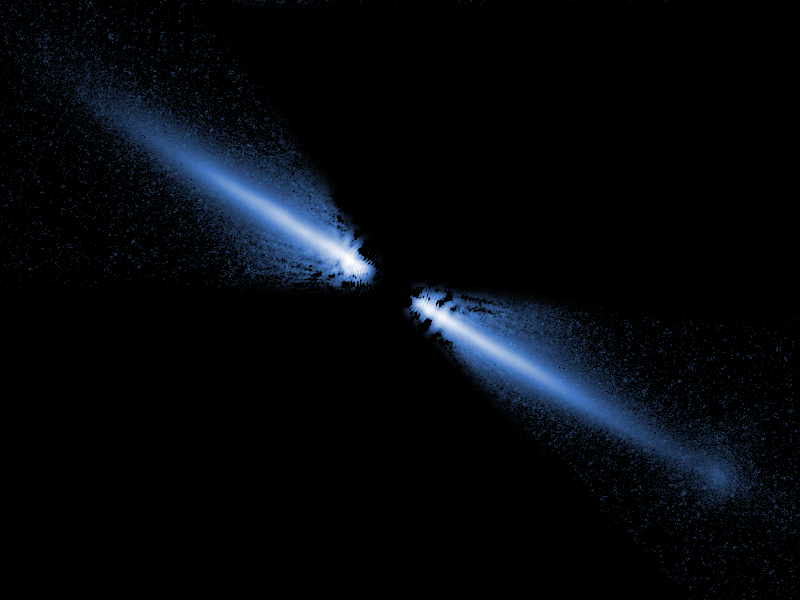

Debris Disks Around Red Dwarf AU Microscopii

A visible-light image of a debris disk around the red dwarf star AU Microscopii. Planets may be forming, or might already exist, within it. The disk glows in starlight reflected by tiny grains of dust created by the collisions of asteroids and comets. Because it is composed of the pulverized remnants of these objects, it is called a "debris disk." More than 40 billion miles across, it appears like a spindle of light because we view it nearly edge on (like looking at a dinner plate along its side). The star is about 12 million years old and is only 32 light-years from Earth. This makes its disk the closest yet seen in reflected starlight. It is also the first disk imaged around an M-type red dwarf, the most common type of star in the stellar neighborhood around the Sun. The Hubble Space Telescope images, taken with the Advanced Camera for Surveys (ACS) reveal that the disk has been cleared of dust within about a billion miles of the star (first indicated from infrared-light measurements).

The ACS images confirm that the disk is warped and has small variations in dust density that, along with the central clearing, may be caused by the tugging of an unseen companion, perhaps a large planet. ACS shows that this is the only debris disk known that appears bluer than the star it surrounds. This may indicate that there are more small grains of dust, compared to large ones, than has been seen before in other such disks. Smaller grains scatter blue light better than red. The surplus of small grains may be due to the fact that the star is not bright enough to blow away these tiny particles. In brighter, hotter stars, the pressure from radiation can actually push small dust grains out of the disk and far out into space.

Credit: NASA/ESA/J.E. Krist (STScI/JPL)